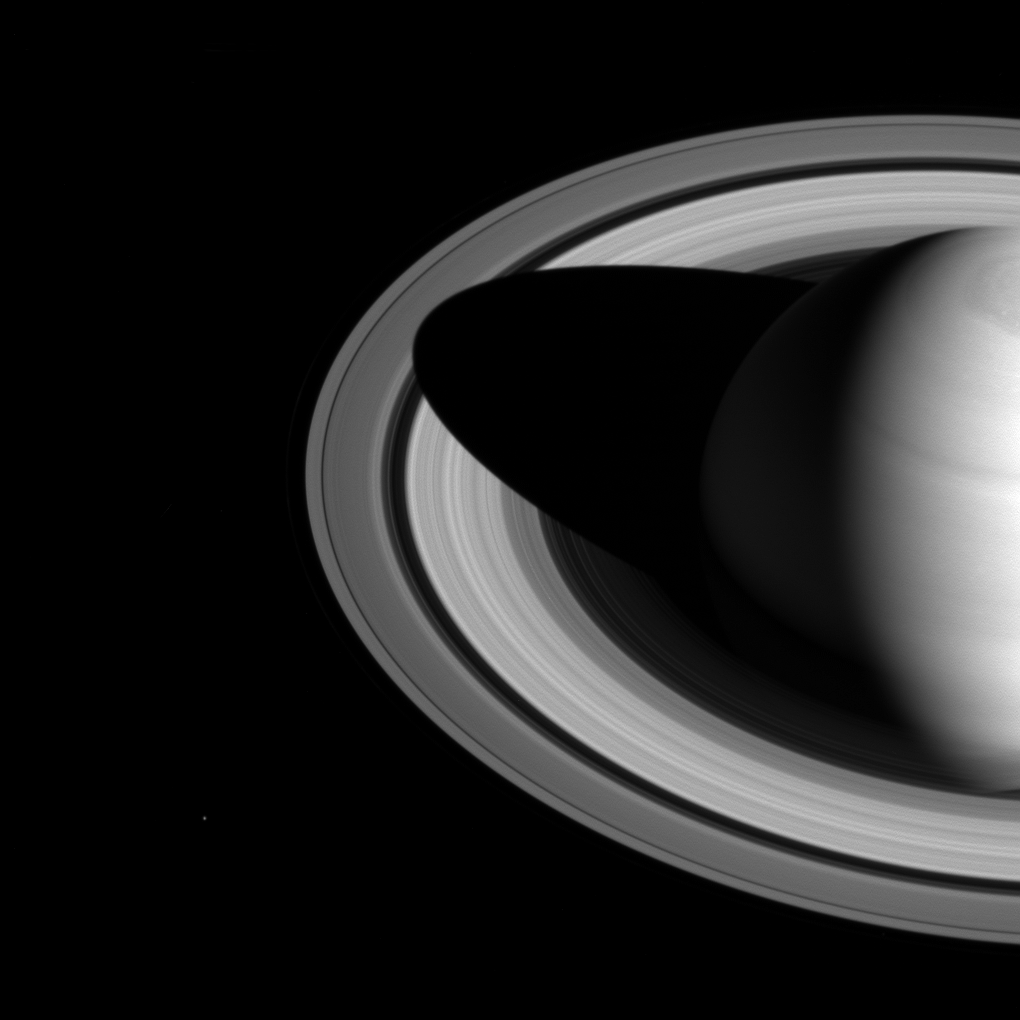

Long Divisions

The shadow of Saturn on the rings, which stretched across all of the rings earlier in Cassini’s mission (see PIA08362), now barely makes it past the Cassini division.

The changing length of the shadow marks the passing of the seasons on Saturn. As the planet nears its northern-hemisphere solstice in May 2017, the shadow will get even shorter. At solstice, the shadow’s edge will be about 28,000 miles (45,000 kilometers) from the planet’s surface, barely making it past the middle of the B ring.

The moon Mimas is a few pixels wide, near the lower left in this image.

This view looks toward the sunlit side of the rings from about 35 degrees above the ring plane. The image was taken in visible light with the Cassini spacecraft wide-angle camera on May 21, 2016.

The view was obtained at a distance of approximately 2.0 million miles (3.2 million kilometers) from Saturn. Image scale is 120 miles (190 kilometers) per pixel.

The Cassini mission is a cooperative project of NASA, ESA (the European Space Agency) and the Italian Space Agency. The Jet Propulsion Laboratory, a division of the California Institute of Technology in Pasadena, manages the mission for NASA’s Science Mission Directorate, Washington. The Cassini orbiter and its two onboard cameras were designed, developed and assembled at JPL. The imaging operations center is based at the Space Science Institute in Boulder, Colorado.

Credit: NASA/JPL-Caltech/Space Science Institute